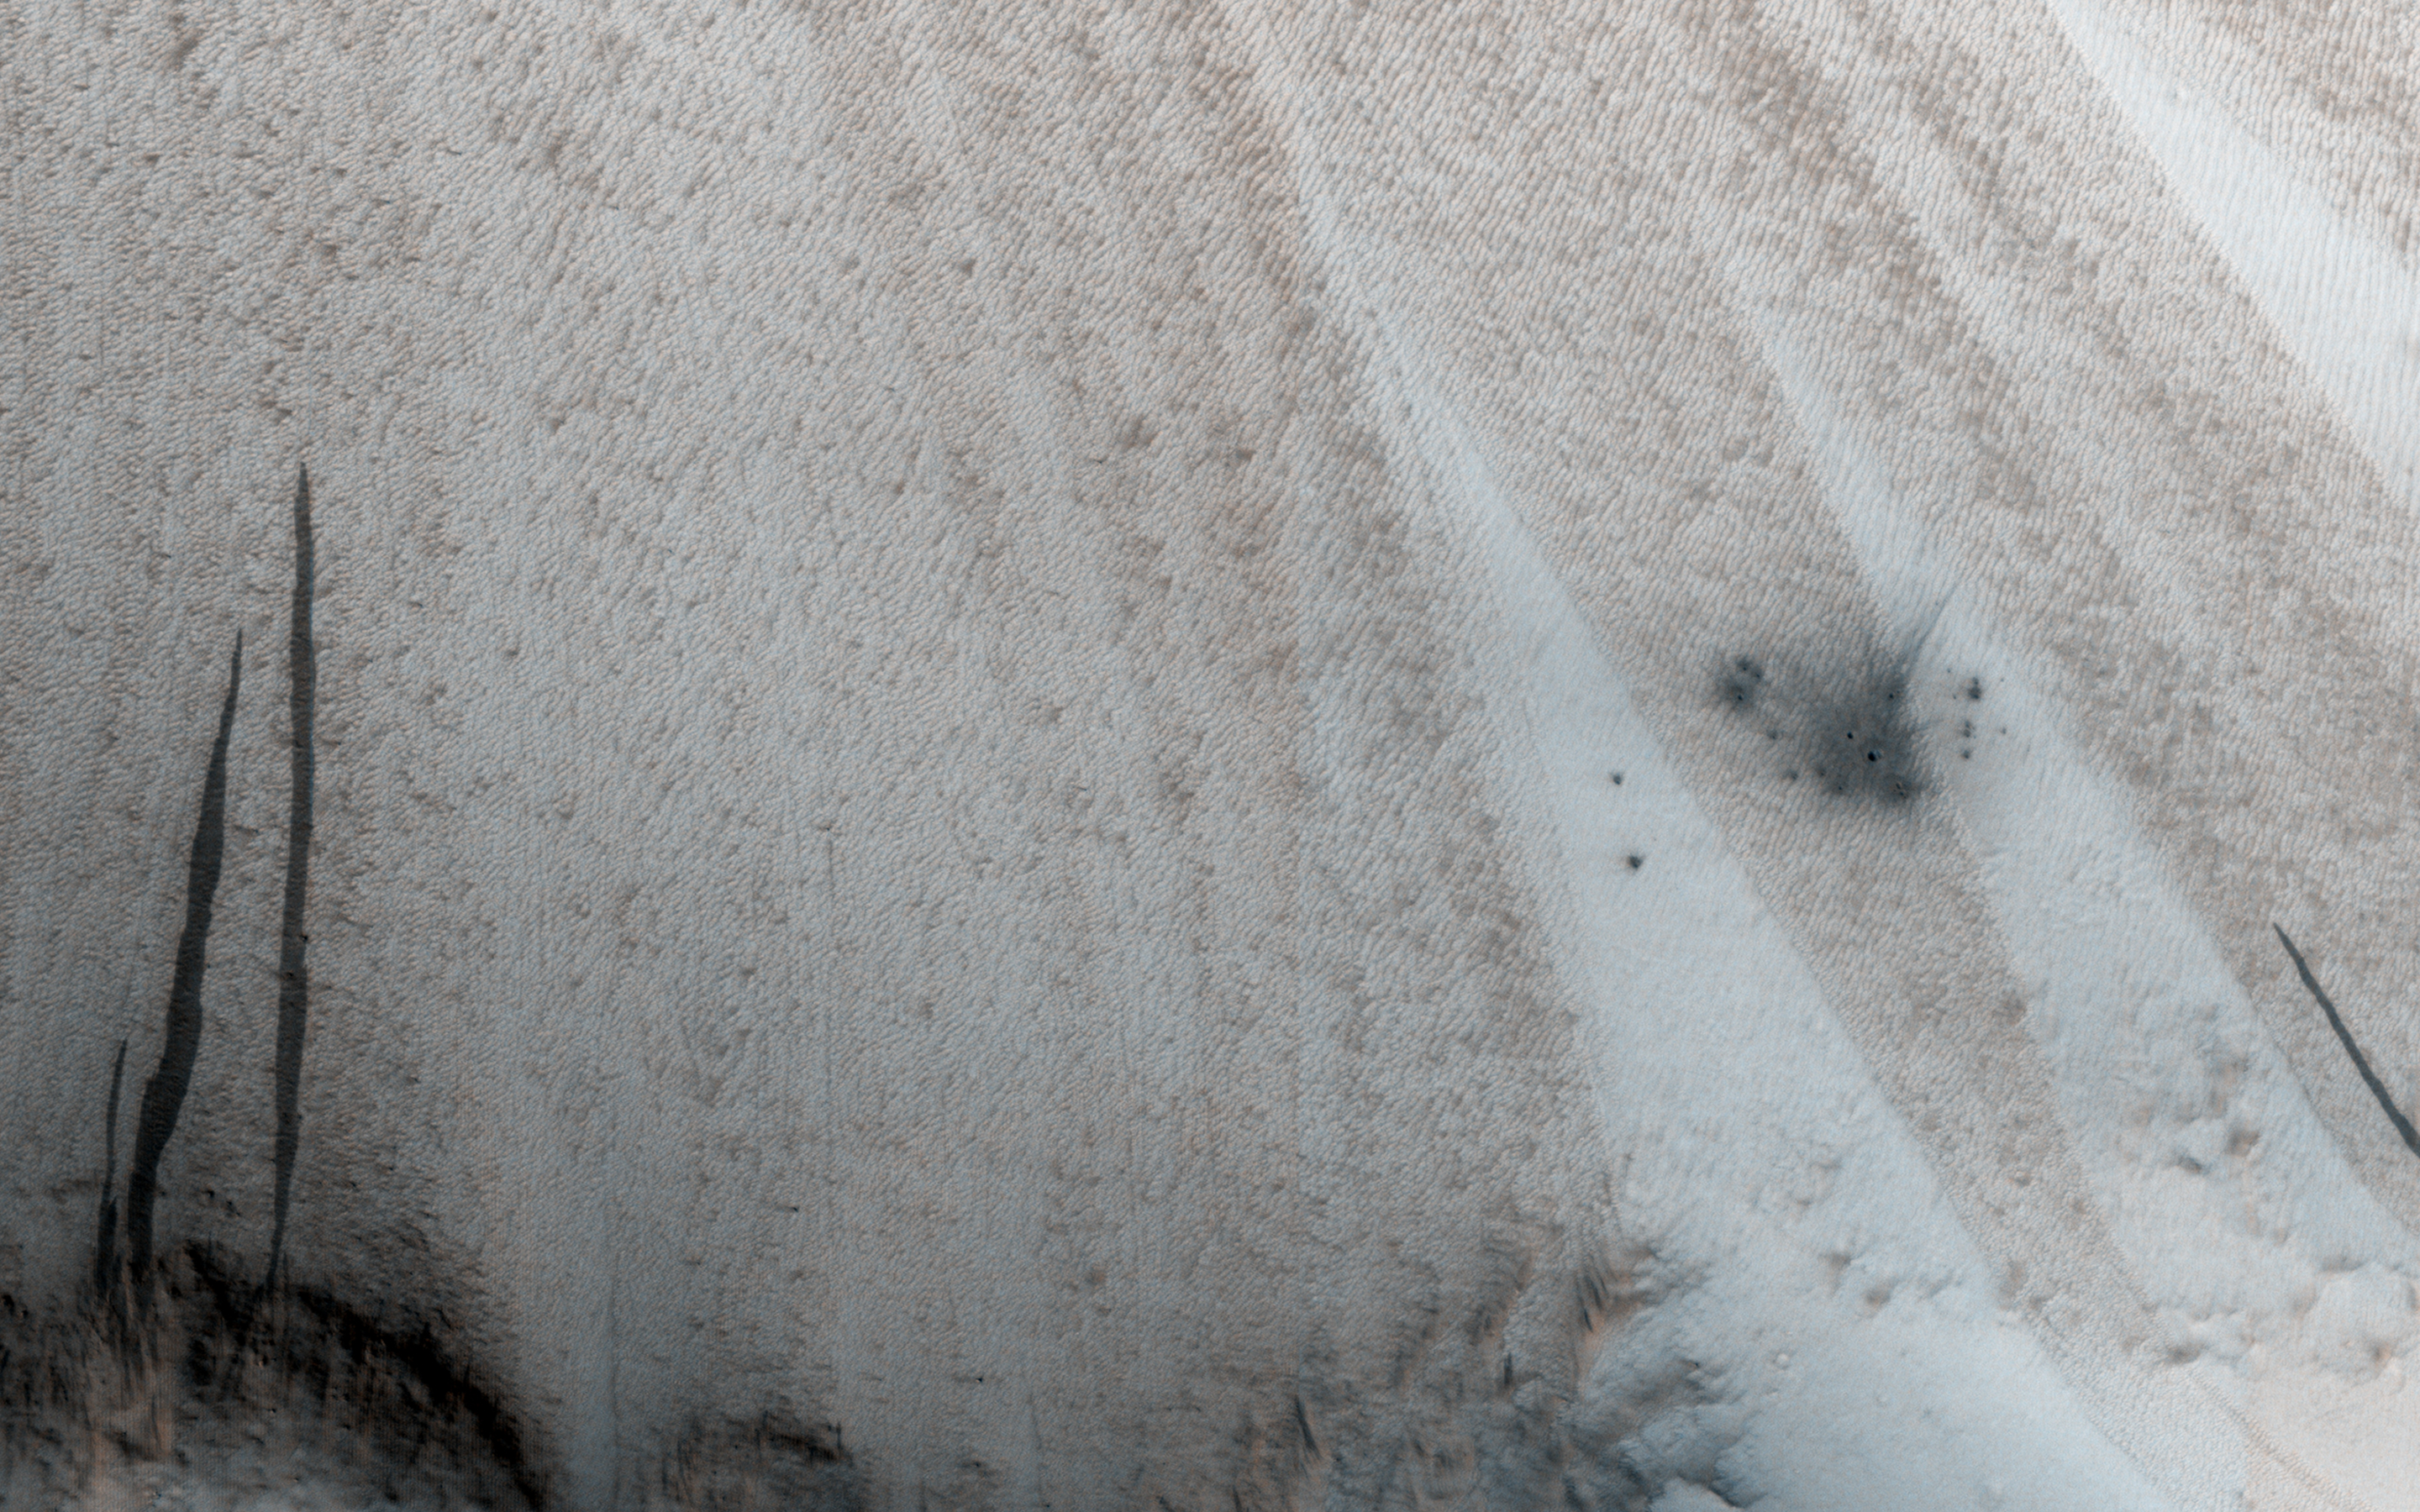

A New Crater on a Dusty Slope

This image shows a new impact site originally detected by the Context Camera onboard MRO. The crater is on a dusty slope, which also has several dark slope streaks due to dust avalanches.

A previous impact at another place on Mars triggered a major dust avalanche, but this one did not. This tells us that the dust here is more stable (stronger and/or on a lower slope).

The map is projected here at a scale of 25 centimeters (9.8 inches) per pixel. [The original image scale is 27.1 centimeters (9.8 inches) per pixel (with 1 x 1 binning); objects on the order of 81 centimeters (30 inches) across are resolved.] North is up.

The University of Arizona, Tucson, operates HiRISE, which was built by Ball Aerospace & Technologies Corp., Boulder, Colo. NASA’s Jet Propulsion Laboratory, a division of Caltech in Pasadena, California, manages the Mars Reconnaissance Orbiter Project for NASA’s Science Mission Directorate, Washington.

Credit: NASA/JPL-Caltech/Univ. of Arizona